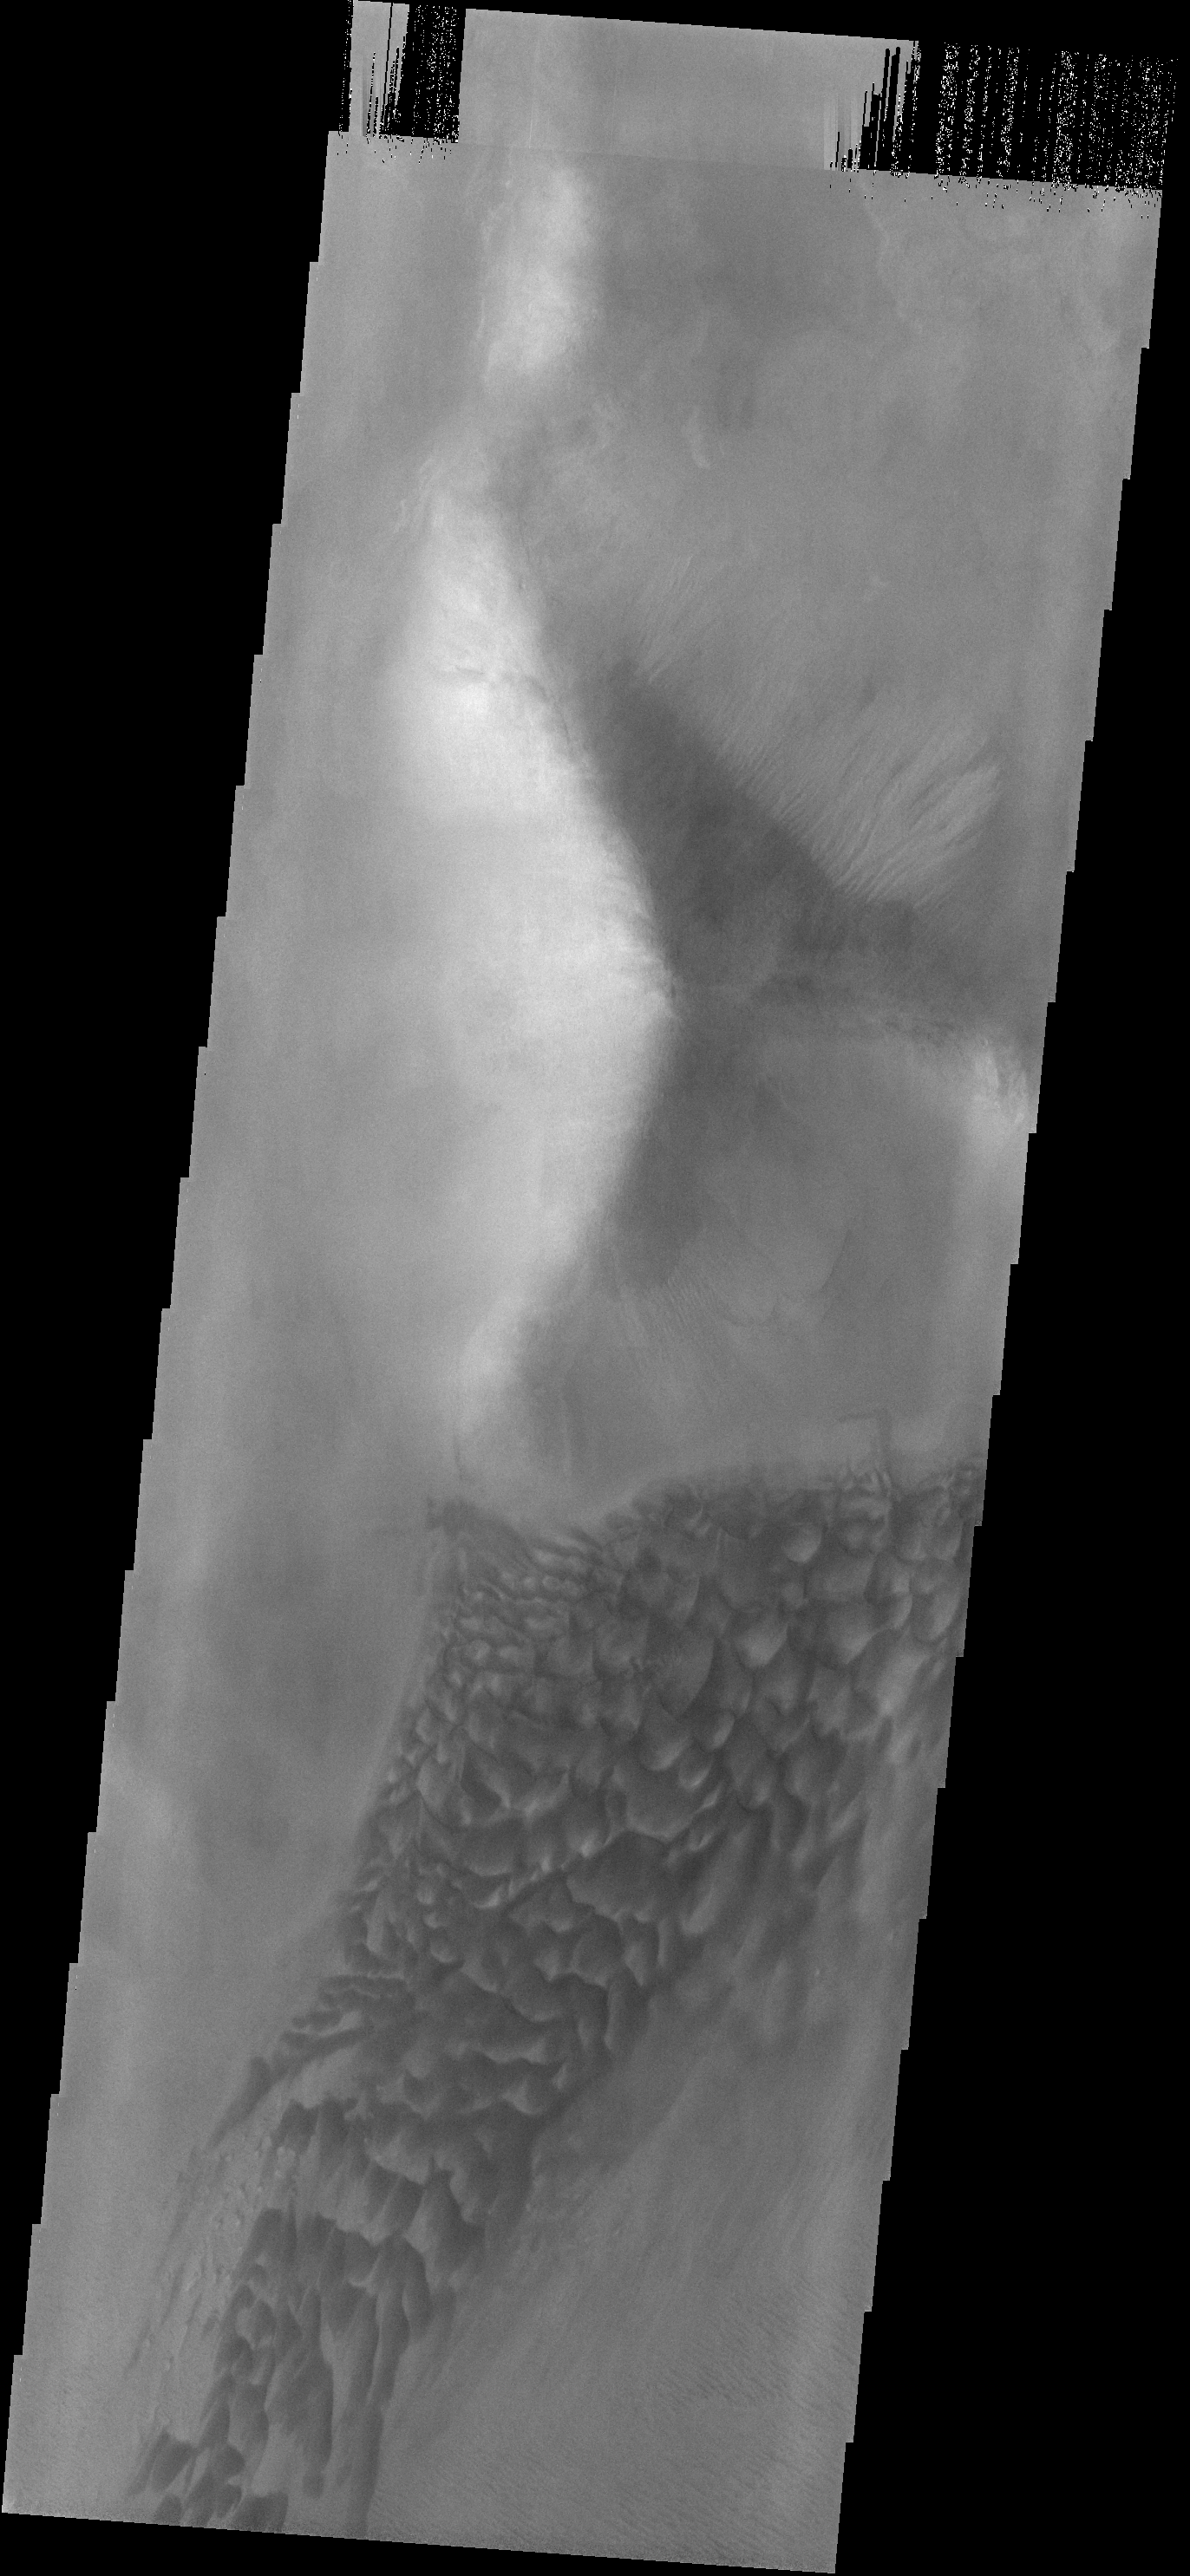

Argyre Dunes

This dune field is located on the northwest margin of the Argyre Basin.

Image information: VIS instrument. Latitude -47.7N, Longitude 310.8E. 17 meter/pixel resolution.

Please see the THEMIS Data Citation Note for details on crediting THEMIS images.

Note: this THEMIS visual image has not been radiometrically nor geometrically calibrated for this preliminary release. An empirical correction has been performed to remove instrumental effects. A linear shift has been applied in the cross-track and down-track direction to approximate spacecraft and planetary motion. Fully calibrated and geometrically projected images will be released through the Planetary Data System in accordance with Project policies at a later time.

NASA’s Jet Propulsion Laboratory manages the 2001 Mars Odyssey mission for NASA’s Office of Space Science, Washington, D.C. The Thermal Emission Imaging System (THEMIS) was developed by Arizona State University, Tempe, in collaboration with Raytheon Santa Barbara Remote Sensing. The THEMIS investigation is led by Dr. Philip Christensen at Arizona State University. Lockheed Martin Astronautics, Denver, is the prime contractor for the Odyssey project, and developed and built the orbiter. Mission operations are conducted jointly from Lockheed Martin and from JPL, a division of the California Institute of Technology in Pasadena.

Credit: NASA/JPL/ASU